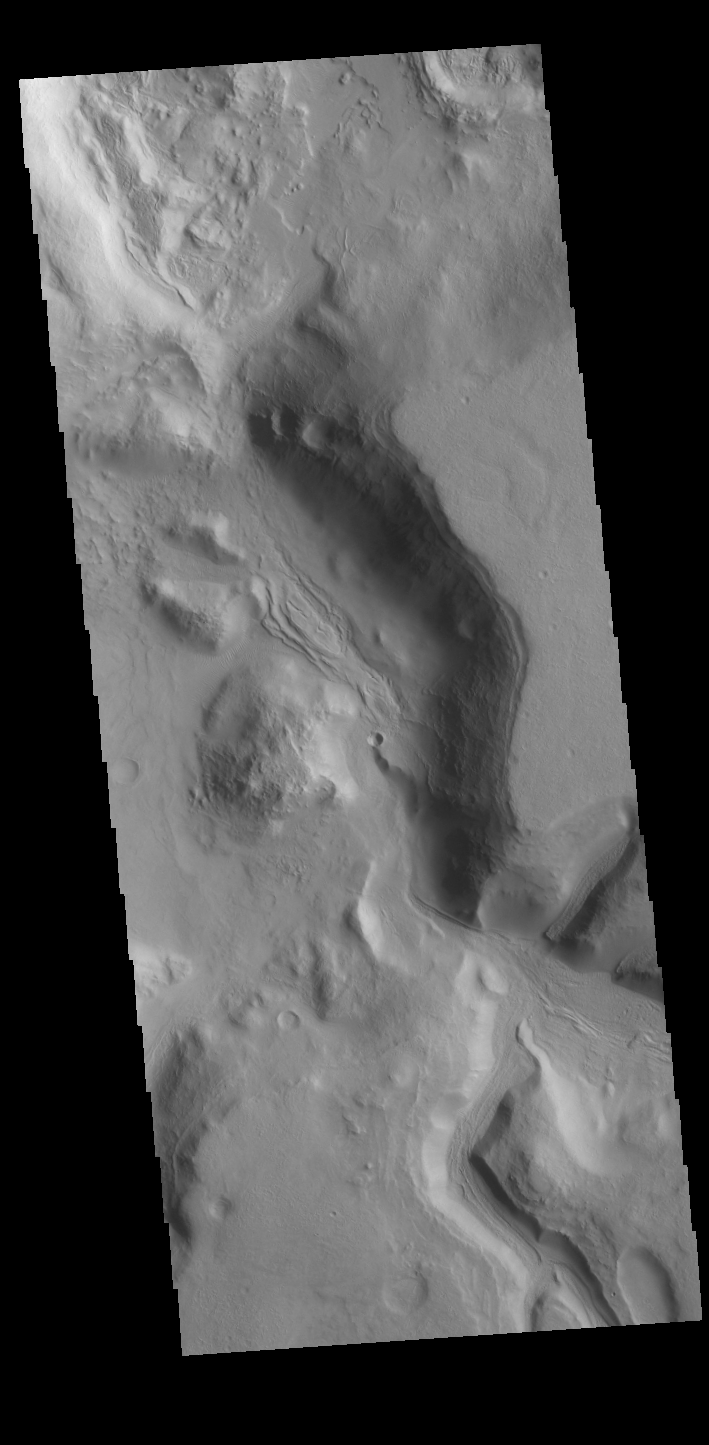

Terra Sabaea Channels

The northern margin of Terra Sabaea has numerous channels. This VIS image shows a portion of an unnamed channel on the margin of Terra Sabaea.

Credit: NASA/JPL-Caltech/ASU